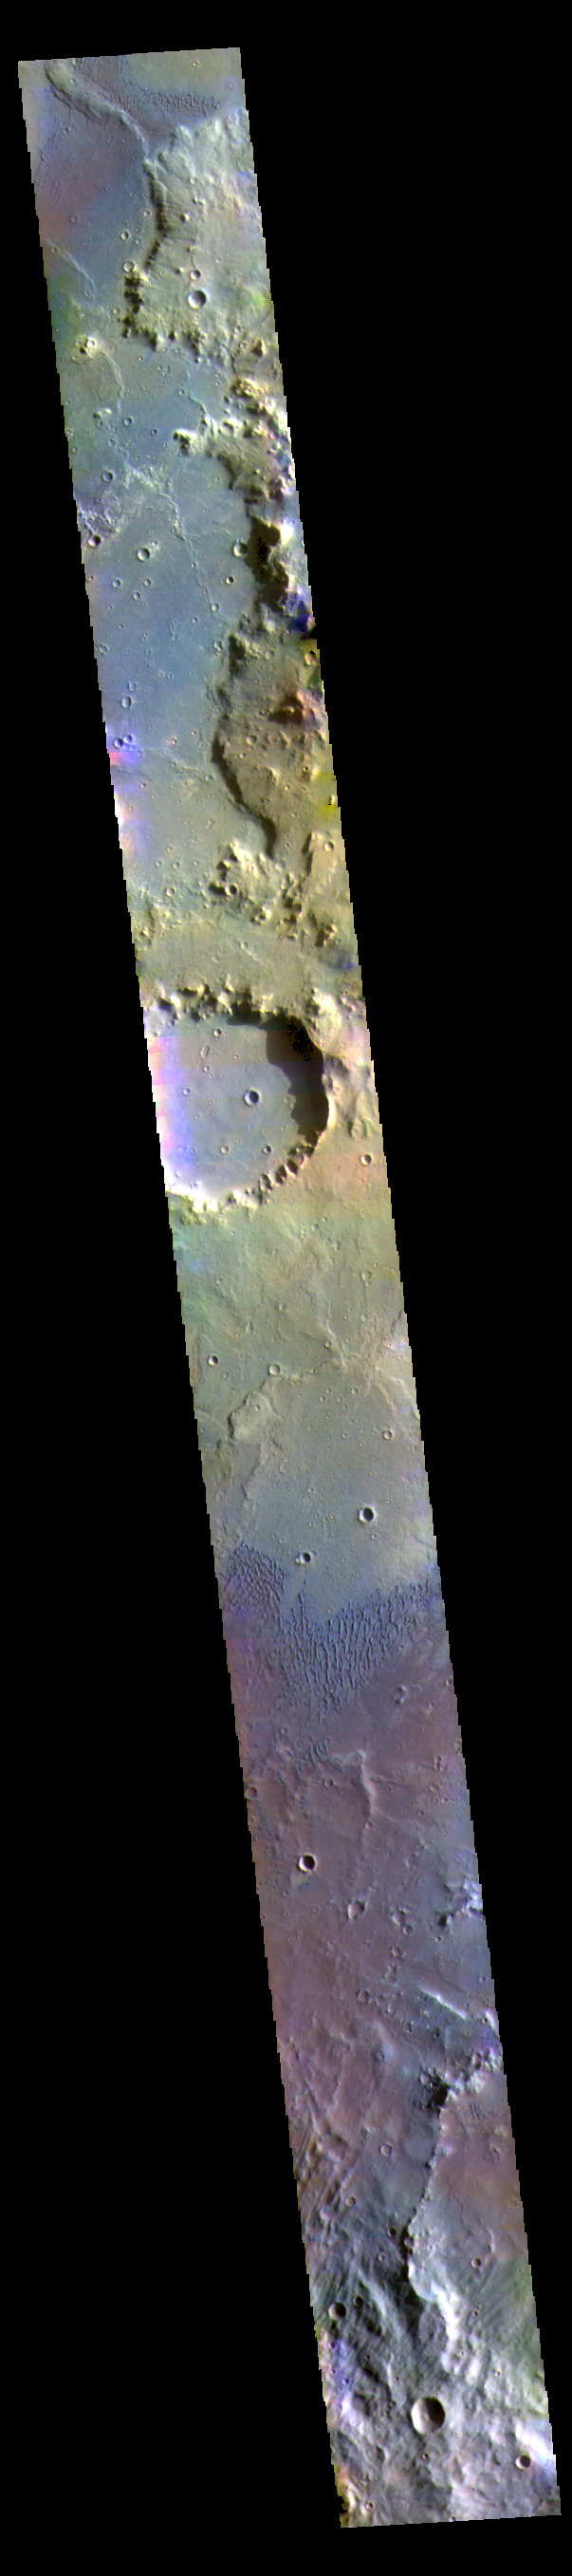

Herschel Crater – False Color

This false color image shows part of the floor of Herschel Crater.

The THEMIS VIS camera contains 5 filters. The data from different filters can be combined in multiple ways to create a false color image. These false color images may reveal subtle variations of the surface not easily identified in a single band image.

Credit: NASA/JPL-Caltech/ASU